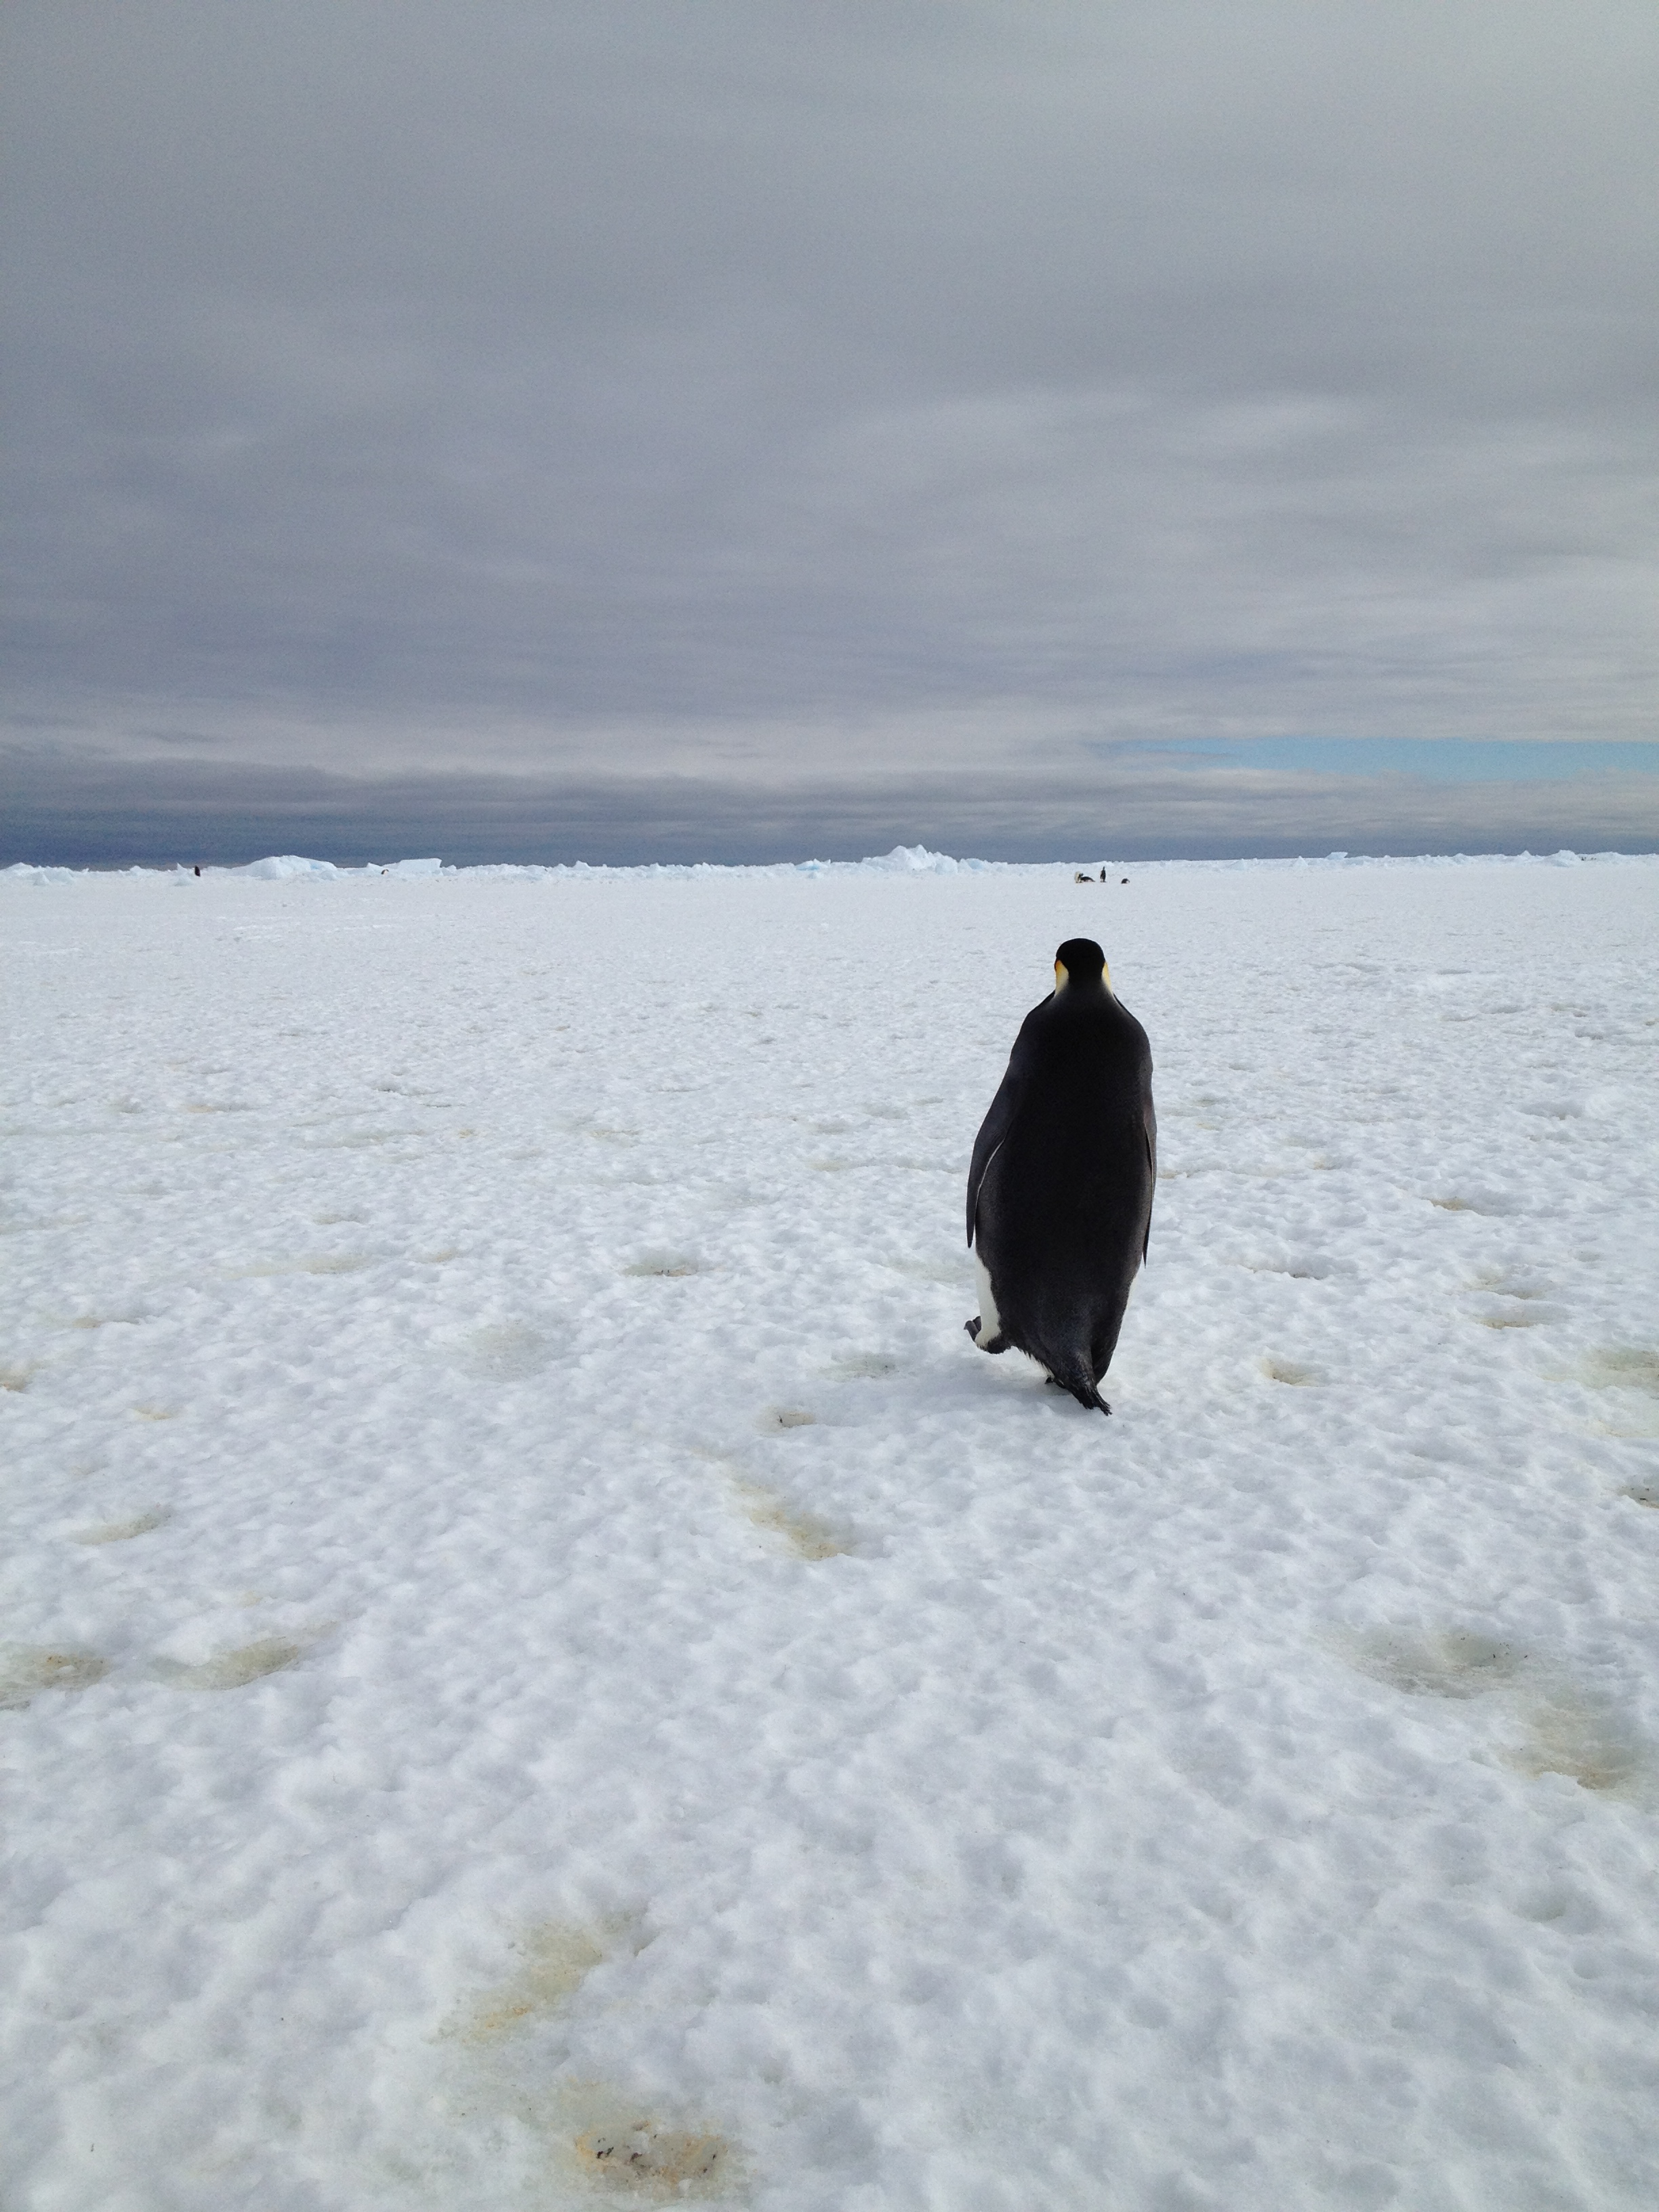

NASA’s BARREL Mission Launches 20 Balloons

An emperor penguin waddles away on Christmas morning in Antarctica. On Christmas day, the BARREL team visited a penguin colony. --- In Antarctica in January, 2013 – the summer at the South Pole – scientists launched 20 balloons up into the air to study an enduring mystery of space weather: when the giant radiation belts surrounding Earth lose material, where do the extra particles actually go? The mission is called BARREL (Balloon Array for Radiation belt Relativistic Electron Losses) and it is led by physicist Robyn Millan of Dartmouth College in Hanover, NH. Millan provided photographs from the team’s time in Antarctica. The team launched a balloon every day or two into the circumpolar winds that circulate around the pole. Each balloon floated for anywhere from 3 to 40 days, measuring X-rays produced by fast-moving electrons high up in the atmosphere. BARREL works hand in hand with another NASA mission called the Van Allen Probes, which travels through the Van Allen radiation belts surrounding Earth. The belts wax and wane over time in response to incoming energy and material from the sun, sometimes intensifying the radiation through which satellites must travel. Scientists wish to understand this process better, and even provide forecasts of this space weather, in order to protect our spacecraft. As the Van Allen Probes were observing what was happening in the belts, BARREL tracked electrons that precipitated out of the belts and hurtled down Earth’s magnetic field lines toward the poles. By comparing data, scientists will be able to track how what’s happening in the belts correlates to the loss of particles – information that can help us understand this mysterious, dynamic region that can impact spacecraft. Having launched balloons in early 2013, the team is back at home building the next set of payloads. They will launch 20 more balloons in 2014.

Credit: NASA